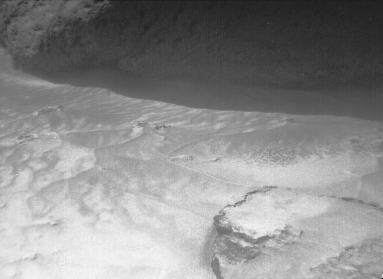

Lower Portions of “Yogi”

The image was taken by a camera aboard the Sojourner rover on Sol 4. The large rock “Yogi” can be seen at the upper right portion of the image. Sojourner’s Alpha Proton X-Ray Spectrometer instrument is currently studying the sand around Yogi, and may study Yogi itself later on.

Mars Pathfinder is the second in NASA’s Discovery program of low-cost spacecraft with highly focused science goals. The Jet Propulsion Laboratory, Pasadena, CA, developed and manages the Mars Pathfinder mission for NASA’s Office of Space Science, Washington, D.C. JPL is an operating division of the California Institute of Technology (Caltech). The Imager for Mars Pathfinder (IMP) was developed by the University of Arizona Lunar and Planetary Laboratory under contract to JPL. Peter Smith is the Principal Investigator.

Photojournal note: Sojourner spent 83 days of a planned seven-day mission exploring the Martian terrain, acquiring images, and taking chemical, atmospheric and other measurements. The final data transmission received from Pathfinder was at 10:23 UTC on September 27, 1997. Although mission managers tried to restore full communications during the following five months, the successful mission was terminated on March 10, 1998.

Credit: NASA/JPL